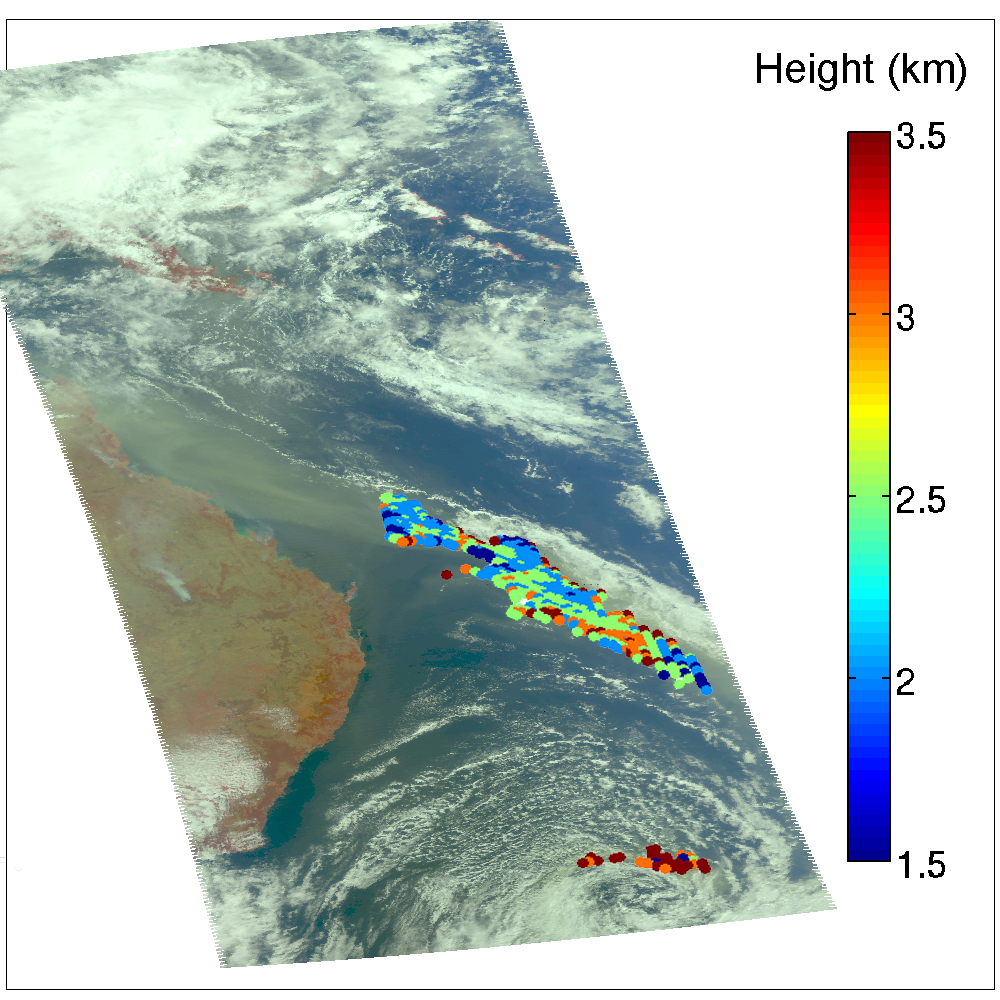

Australia’s Red Dawn

A major dust storm moved across the eastern and northeastern regions of Australia Sept. 22-24, 2009, out towards the Pacific. The Atmospheric Infrared Sounder (AIRS) instrument on NASA’s Aqua satellite was able to detect some of the dust as it moved across the continent. By modeling the changes in the observed brightness temperature for AIRS spectral channels that are affected by dust, an estimate of the amount of dust in the atmosphere can be made. In Figure 2, taken at 03.40 UTC on Sept. 22, 2009, the peak loading close to the coast is estimated to be about 2 grams of dust per square meter. This plume is the one that turned Sydney as red as Mars. The dust from this storm subsequently blew eastward across the South Pacific, and became caught up in a cyclone, as seen in Figures 3 and 4. Depending on prevailing winds, the dust may travel as far as South America. Images in Figures 1 and 3 were taken on Sept. 22nd and 24th, respectively. Images in Figures 2 and 4 show the height of the dust plumes derived from the AIRS data.

Dust storms can wreak havoc with transportation and create health concerns, among their many effects. They also reduce the amount of outgoing longwave radiation. Each year, in a similar fashion, the dust from storms originating in Central and West Africa can be transported as far away as the Amazon.

About AIRS
The Atmospheric Infrared Sounder, AIRS, in conjunction with the Advanced Microwave Sounding Unit, AMSU, senses emitted infrared and microwave radiation from Earth to provide a three-dimensional look at Earth’s weather and climate. Working in tandem, the two instruments make simultaneous observations all the way down to Earth’s surface, even in the presence of heavy clouds. With more than 2,000 channels sensing different regions of the atmosphere, the system creates a global, three-dimensional map of atmospheric temperature and humidity, cloud amounts and heights, greenhouse gas concentrations, and many other atmospheric phenomena. Launched into Earth orbit in 2002, the AIRS and AMSU instruments fly onboard NASA’s Aqua spacecraft and are managed by NASA’s Jet Propulsion Laboratory in Pasadena, Calif., under contract to NASA. JPL is a division of the California Institute of Technology in Pasadena.

Credit: NASA/JPL